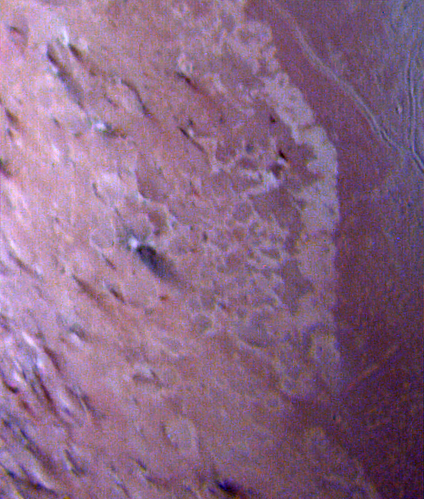

Triton

This false color image of Triton is a composite of images taken through the violet, green and ultraviolet filters. The image was taken early on Aug. 25, 1989 when Voyager 2 was about 190,000 kilometers (118,000 miles) from Triton’s surface. The smallest visible features are about 4 kilometers (2.5 miles) across. The image shows a geologic boundary between completely dark materials and patchy light/dark materials. A layer of pinkish material stretches across the center of the image. The pinkish layer must be thin because underlying albedo patterns show through. Several features appear to be affected by the thin atmosphere; the elongated dark streaks may represent particulate materials blown in the same direction by prevailing winds, and the white material may be frost deposits. Other features appear to be volcanic deposits including the smooth, dark materials alongside the long, narrow canyons. The streaks themselves appear to originate from very small circular sources, some of which are white, like the source of the prominent streak near the center of the image. The sources may be small volcanic vents with fumarolic-like activity. The colors may be due to irradiated methane, which is pink to red, and nitrogen, which is white. The Voyager Mission is conducted by JPL for NASA’s Office of Space Science and Applications.

Credit: NASA/JPL